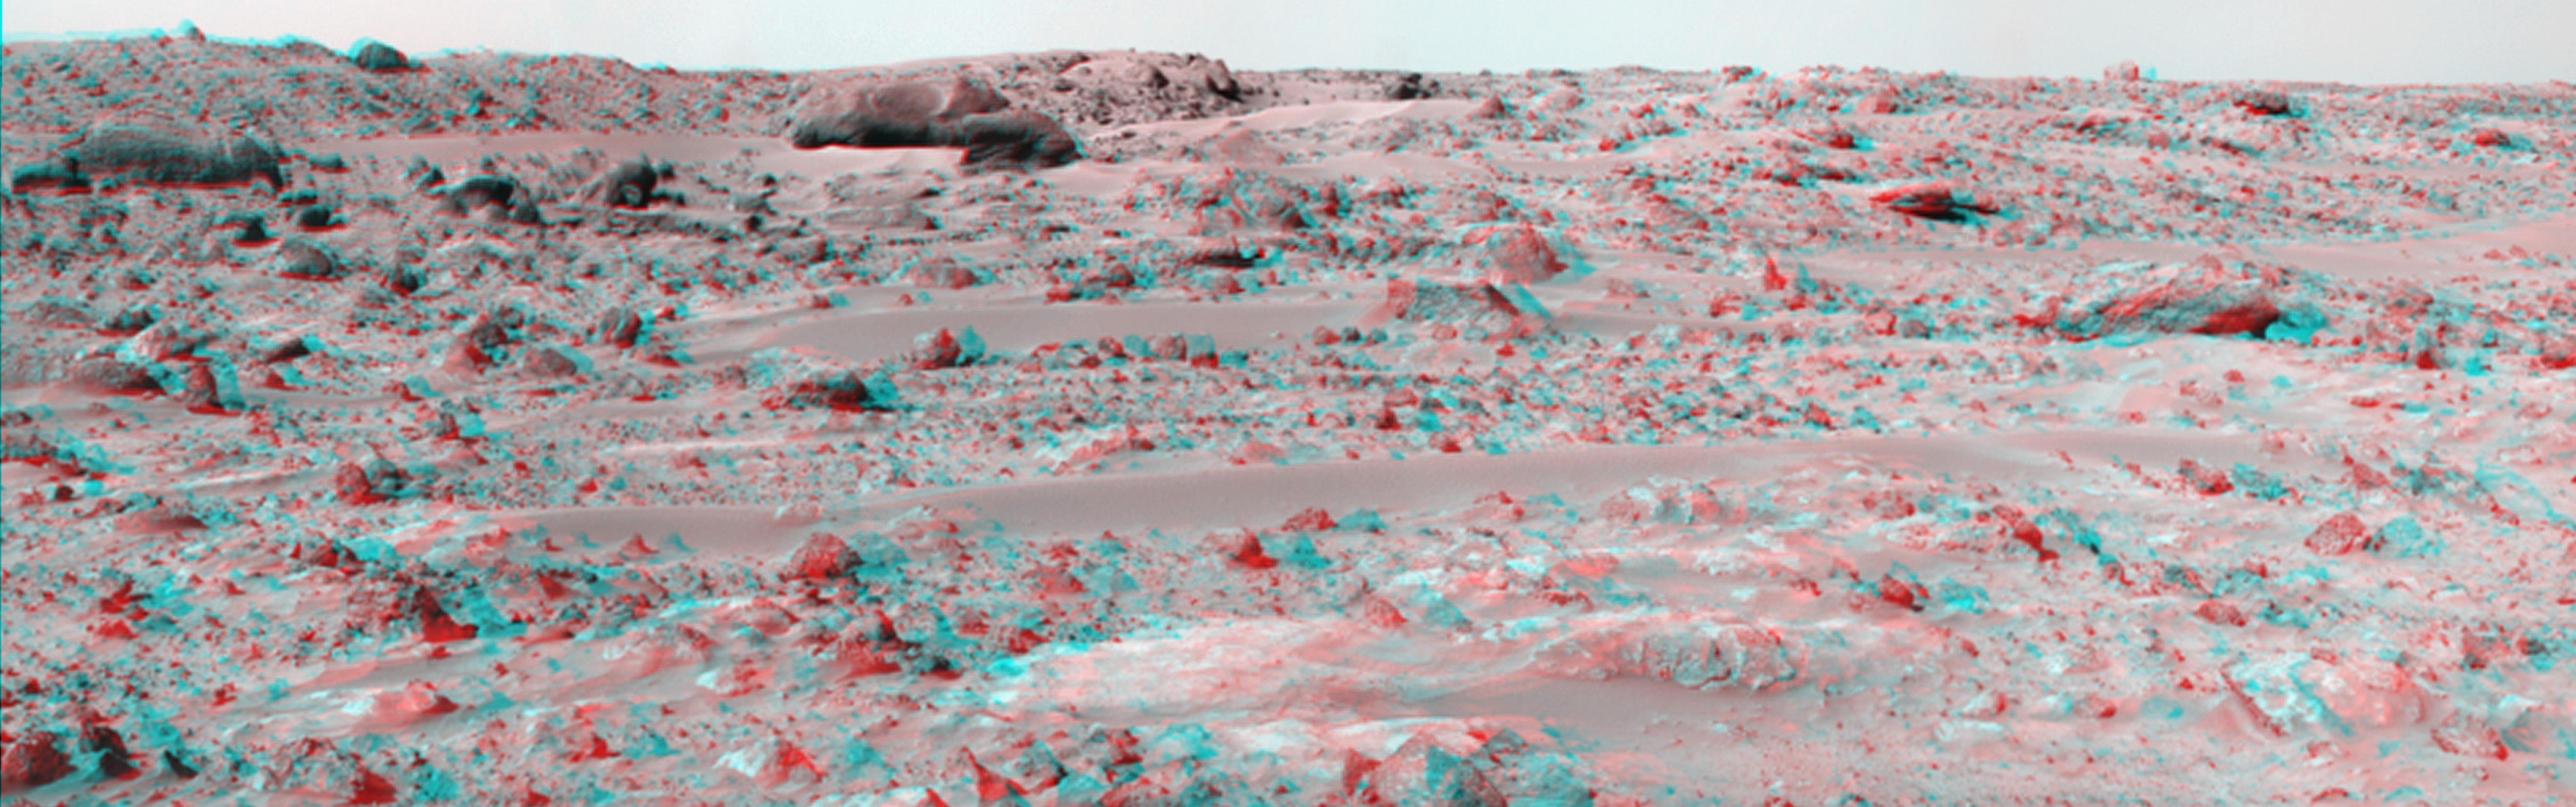

Northeast View from Pathfinder Lander – Anaglyph

This panorama of the region to the northeast of the lander was constructed to support the Sojourner Rover Team’s plans to conduct an “autonomous traverse” to explore the terrain away from the lander after science objectives in the lander vicinity had been met. The large, relatively bright surface in the foreground, about 10 meters (33 feet) from the spacecraft, in this scene is “Baker’s Bench.” The large, elongated rock left of center in the middle distance is “Zaphod.”

This anaglyph view was produced by combining the left and right eye mosaics (above) by assigning the left eye view to the red color plane and the right eye view to the green and blue color planes (cyan), to produce a stereo anaglyph mosaic. This mosaic can be viewed in 3-D on your computer monitor or in color print form by wearing red-blue 3-D glasses.

Mars Pathfinder is the second in NASA’s Discovery program of low-cost spacecraft with highly focused science goals. The Jet Propulsion Laboratory, Pasadena, CA, developed and manages the Mars Pathfinder mission for NASA’s Office of Space Science, Washington, D.C. JPL is a division of the California Institute of Technology (Caltech). The IMP was developed by the University of Arizona Lunar and Planetary Laboratory under contract to JPL. Peter Smith is the Principal Investigator.

Click below to see the left and right views individually.

Left
Right
Photojournal note: Sojourner spent 83 days of a planned seven-day mission exploring the Martian terrain, acquiring images, and taking chemical, atmospheric and other measurements. The final data transmission received from Pathfinder was at 10:23 UTC on September 27, 1997. Although mission managers tried to restore full communications during the following five months, the successful mission was terminated on March 10, 1998.

Credit: NASA/JPL